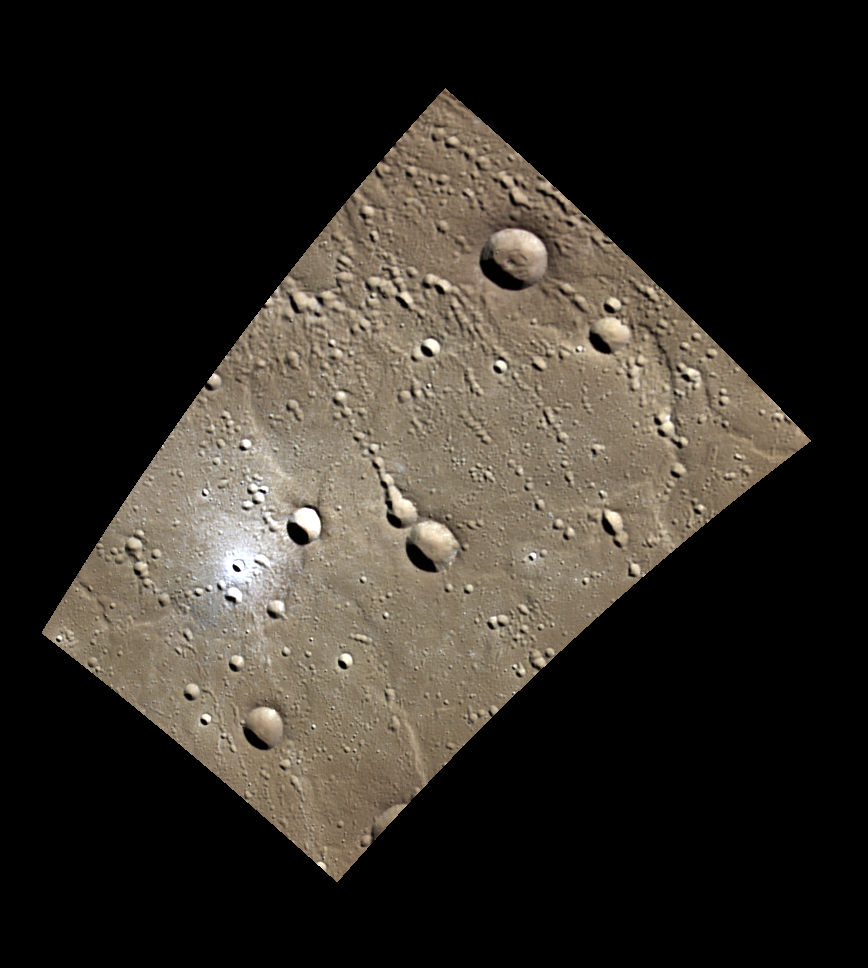

Standing Out in a Crowd

This small, bright crater is located in the northern plains of Mercury, southeast of the crater Stieglitz. Though it is one of many craters in the 2-5 km size range in this image, most of the others are clearly members of crater chains, created in quick succession during secondary impacts. The crater in the western portion of the image stands out from its surroundings both due to its morphology and its freshness.

This image was acquired as part of MDIS’s minimum-phase-angle color campaign. Near the north polar region, the incidence angle (measured from the vertical) is always fairly high because the Sun is low on the horizon. The minimum-phase-angle color campaign acquires images under conditions that minimize the shadows in an image by viewing the surface as nearly as possible from the same direction as the Sun’s illumination, which minimizes the phase angle. Images are acquired through five of the WAC’s narrow-band color filters, for regions north of 60° N, at an average resolution of 500 meters/pixel. The minimum-phase-angle color campaign began in March 2013.

Date acquired: July 04, 2014
Image Mission Elapsed Time (MET): 46773193, 46773184, 46773190
Image ID: 6618773, 6618770, 6618772
Instrument: Wide Angle Camera (WAC) of the Mercury Dual Imaging System (MDIS)
WAC filters: 9, 7, 6 (996, 748, 433 nanometers) in red, green, and blue
Center Latitude: 68.82°
Center Longitude: 71.79° E
Resolution: 273 meters/pixel
Scale: This image is roughly 225 km (140 mi.) from corner to corner.
Incidence Angle: 73.9°
Emission Angle: 45.8°
Phase Angle: 28.0°

The MESSENGER spacecraft is the first ever to orbit the planet Mercury, and the spacecraft’s seven scientific instruments and radio science investigation are unraveling the history and evolution of the Solar System’s innermost planet. During the first two years of orbital operations, MESSENGER acquired over 150,000 images and extensive other data sets. MESSENGER is capable of continuing orbital operations until early 2015.

For information regarding the use of images, see the MESSENGER image use policy.

Credit: NASA/Johns Hopkins University Applied Physics Laboratory/Carnegie Institution of Washington